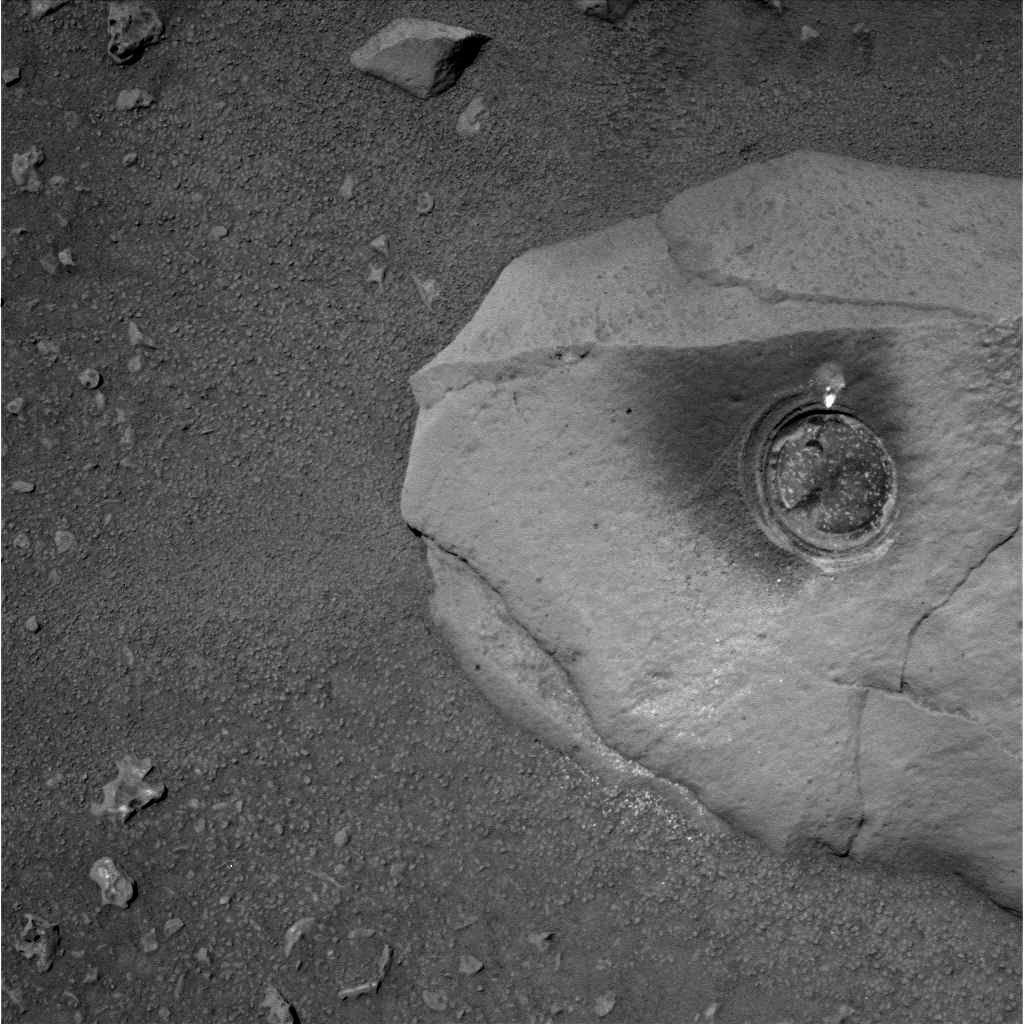

Spirit’s First Grinding of a Rock on Mars

The round, shallow depression in this image resulted from history’s first grinding of a rock on Mars. The rock abrasion tool on NASA’s Spirit rover ground off the surface of a patch 45.5 millimeters (1.8 inches) in diameter on a rock called Adirondack. The hole is 2.65 millimeters (0.1 inch) deep, exposing fresh interior material of the rock for close inspection with the rover’s microscopic imager and two spectrometers on the robotic arm. This image was taken by Spirit’s panoramic camera, providing a quick visual check of the success of the grinding. The rock abrasion tools on both Mars Exploration Rovers were supplied by Honeybee Robotics, New York, N.Y.

Credit: NASA/JPL/Cornell